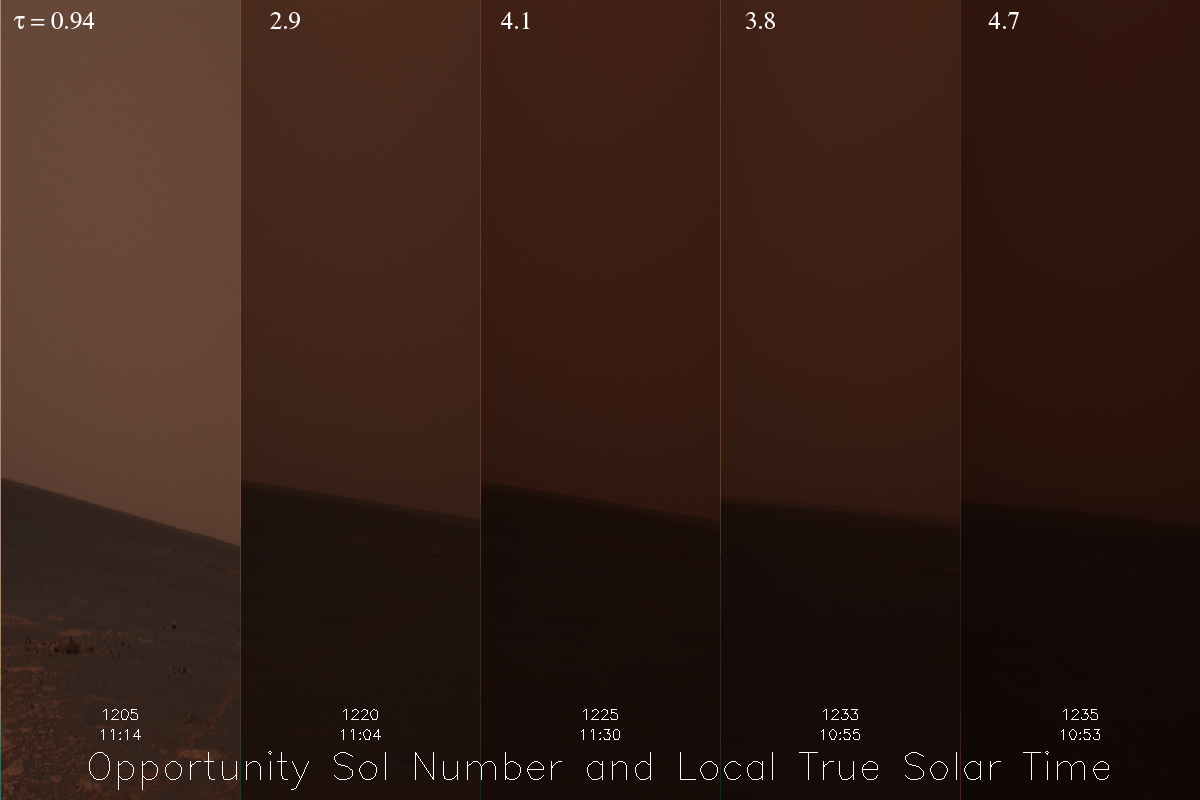

Dust Storm Time Lapse Shows Opportunity’s Skies Darken

Dust Storm Time Lapse Shows Opportunity’s Skies Darken

NASA’s Opportunity rover is literally seeing some of its darkest days. Both Mars Exploration Rovers have been riding out a regional dust storm for several weeks. Conditions became particularly dreary in the Meridiani Planum region where Opportunity sits, perched on the edge of “Victoria Crater.”

This image is a time-lapse composite where each horizon-survey image has been compressed horizontally (but not vertically) to emphasize the sky. The relative brightness and darkness of the sky from sol to sol (over a 30-sol period beginning June 14, 2007) is depicted accurately in these images, which view roughly the same part of the plains southwest of the rover. The images are approximately true color composites, generated from calibrated radiance data files using the panoramic camera’s 601-nanometer, 535-nanometer and 482-nanometer filters.

The rovers’ atmospheric science team is concerned that smaller, regional dust storms could expand into a larger, globe-encircling storm. That could extend the time the sun stays obscured, challenging the capability of Opportunity’s solar panels to produce enough electricity for the rover to function.

Fortunately, as of July 19, 2007, the Opportunity site is clearing slightly. When the storm ends, atmospheric scientists hope to review data from the rovers that will help them determine what sort of dust was being lifted and distributed.

The numbers across the top of the image report a measurement of atmospheric opacity, called by the Greek letter tau. The lower the number, the clearer the sky. Both Opportunity and Spirit have been recording higher tau measurements in July 2007 than they had seen any time previously in their three and a half years on Mars. The five sol numbers across the bottom correspond (left to right) to June 14, June 30, July 5, July 13 and July 15, 2007.

Credit: NASA/JPL-Caltech/Cornell